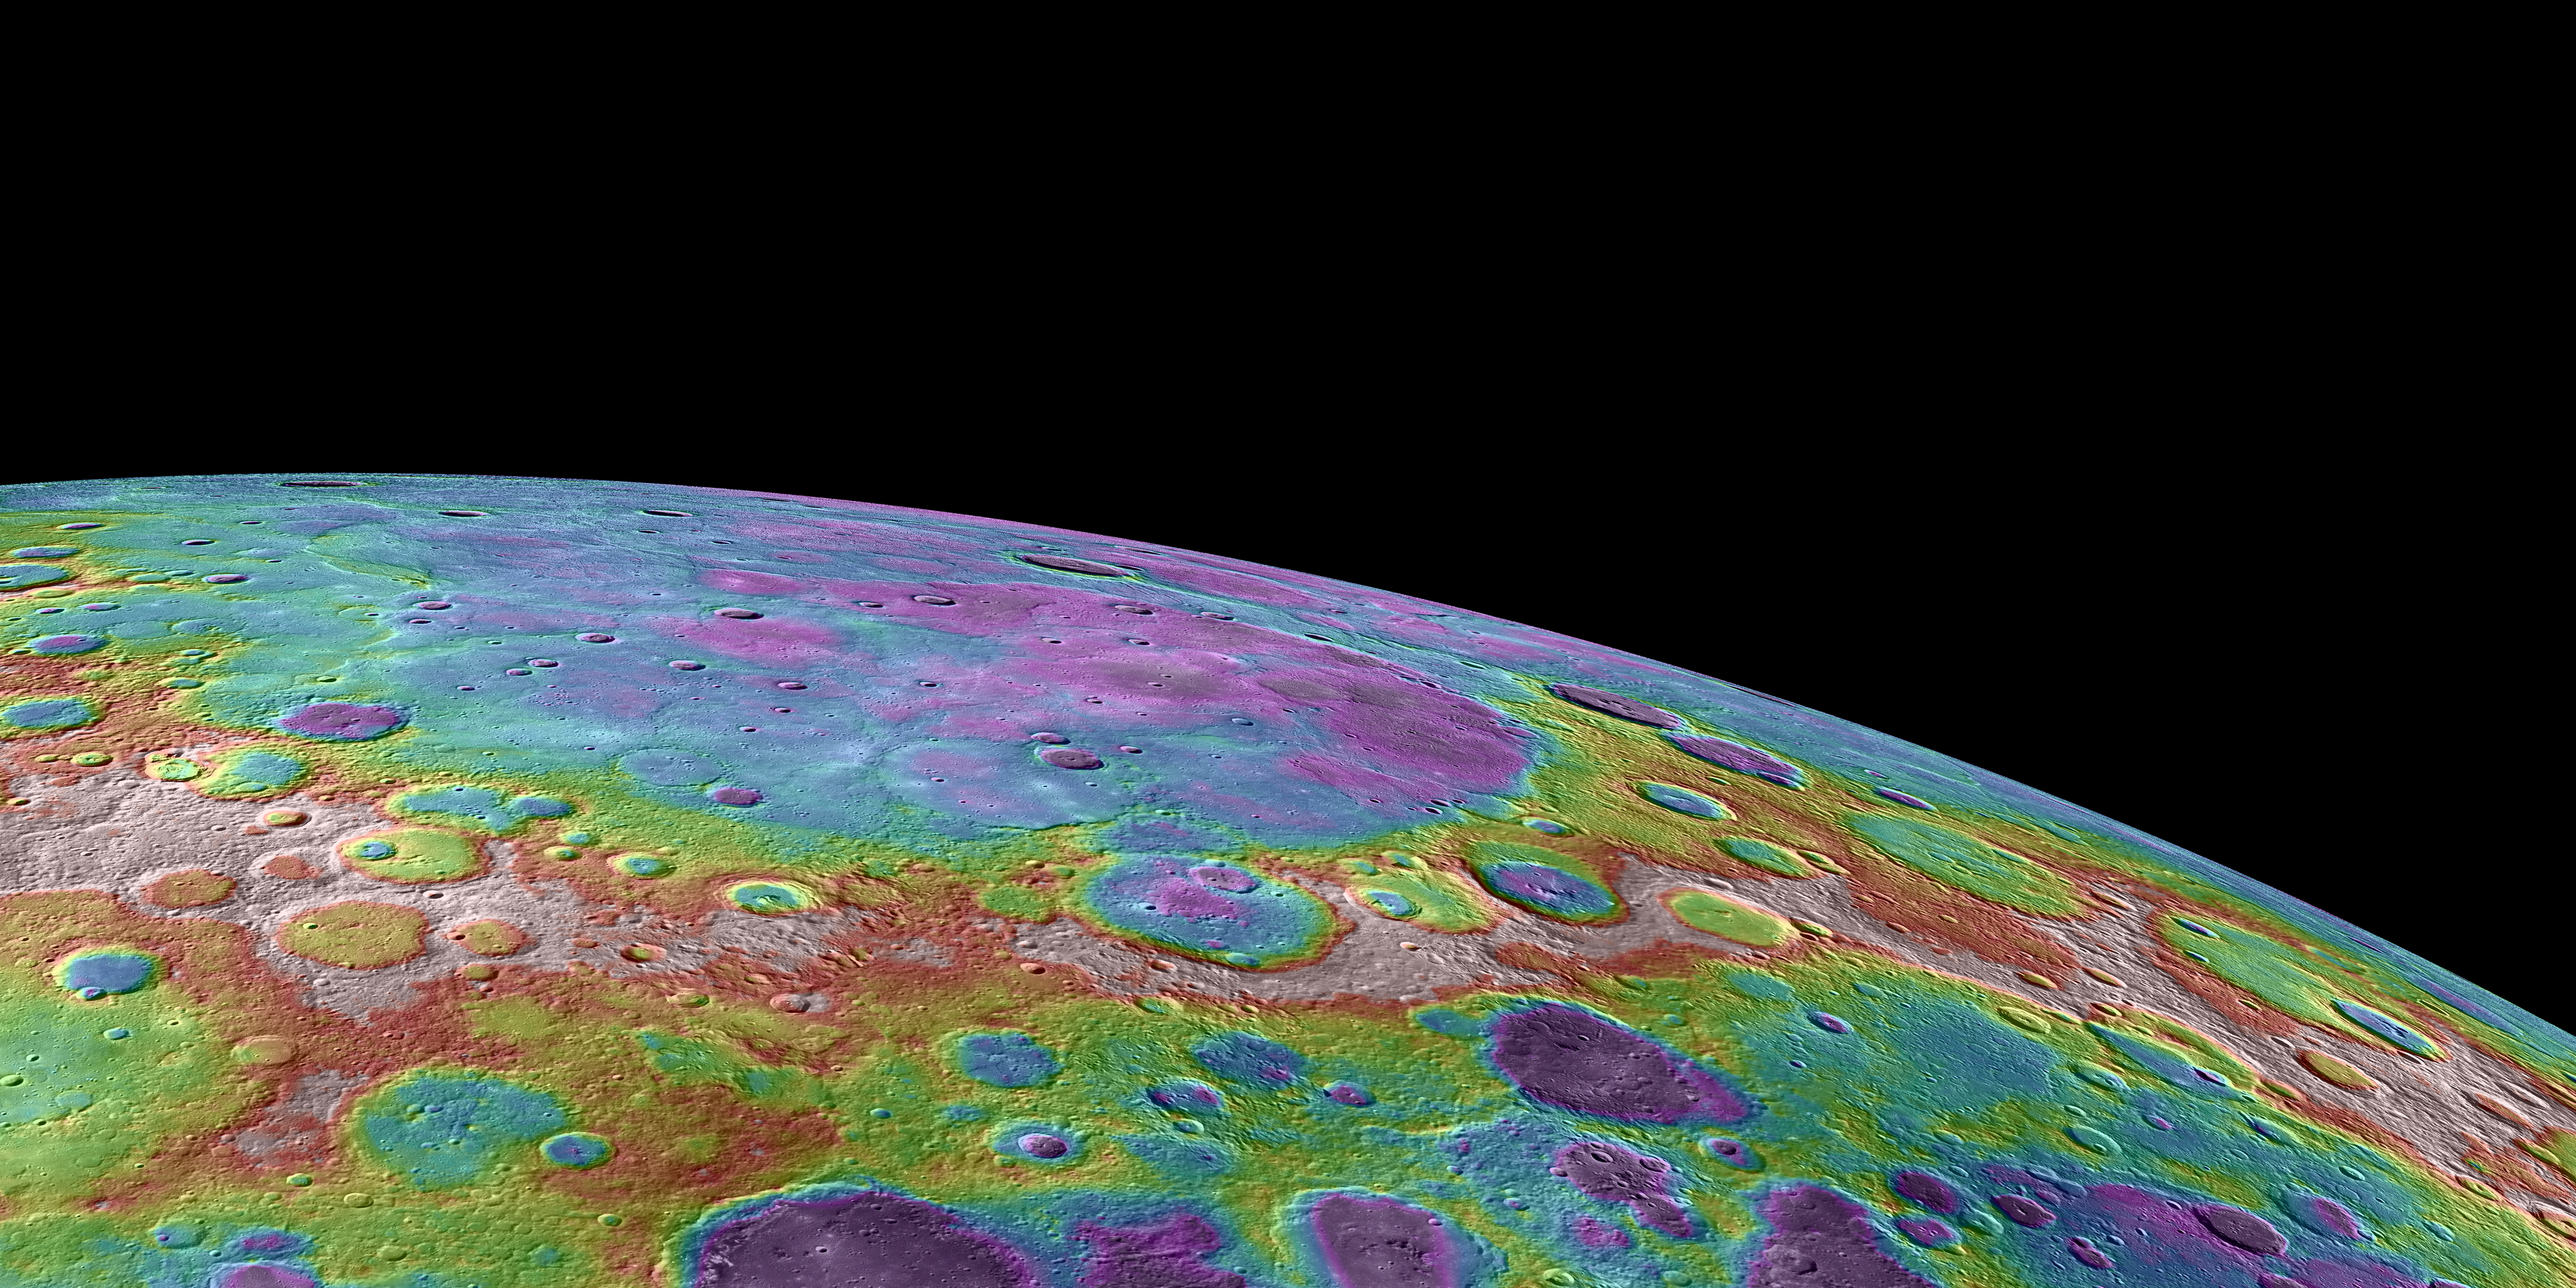

Lowlands in Mercury’s North

This image shows a perspective view, looking towards Mercury’s north and colorized by the topographic height of the surface. The purple colors are the lowest and white is the highest. As shown in this previous release, the total dynamical range of the height variation measured on Mercury is roughly 10 km. The craters Rubens and Monteverdi, with diameters of 159 km and 134 km respectively, are located near the middle of this view. Mercury’s expansive northern plains, extending off the upper limb of the planet in this image, have a lower height relative to the neighboring surface.

Instruments: Mercury Laser Altimeter (MLA), Wide Angle Camera (WAC) of the Mercury Dual Imaging System (MDIS)
Center Longitude: approximately 280° E

The MESSENGER spacecraft is the first ever to orbit the planet Mercury, and the spacecraft’s seven scientific instruments and radio science investigation are unraveling the history and evolution of the Solar System’s innermost planet. Visit the Why Mercury? section of this website to learn more about the key science questions that the MESSENGER mission is addressing. During the one-year primary mission, MDIS acquired 88,746 images and extensive other data sets. MESSENGER is now in a year-long extended mission, during which plans call for the acquisition of more than 80,000 additional images to support MESSENGER’s science goals.

These images are from MESSENGER, a NASA Discovery mission to conduct the first orbital study of the innermost planet, Mercury. For information regarding the use of images, see the MESSENGER image use policy.

Credit: NASA/Johns Hopkins University Applied Physics Laboratory/Carnegie Institution of Washington